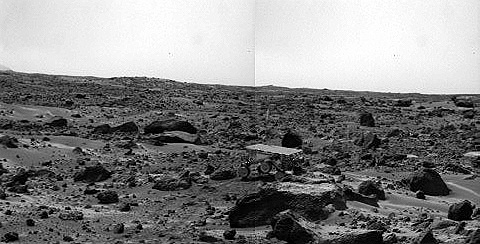

Sojourner’s Farthest Journey – Right Eye

Noontime on Sol 75 (September 18). The rover’s middle right wheel is raised above the surface. Sojourner is over 12 m from the lander, a mission record. The image was taken by the Imager for Mars Pathfinder (IMP).

This image and PIA01582 (left eye) make up a stereo pair.

Mars Pathfinder is the second in NASA’s Discovery program of low-cost spacecraft with highly focused science goals. The Jet Propulsion Laboratory, Pasadena, CA, developed and manages the Mars Pathfinder mission for NASA’s Office of Space Science, Washington, D.C. JPL is an operating division of the California Institute of Technology (Caltech). The Imager for Mars Pathfinder (IMP) was developed by the University of Arizona Lunar and Planetary Laboratory under contract to JPL. Peter Smith is the Principal Investigator.

Photojournal note: Sojourner spent 83 days of a planned seven-day mission exploring the Martian terrain, acquiring images, and taking chemical, atmospheric and other measurements. The final data transmission received from Pathfinder was at 10:23 UTC on September 27, 1997. Although mission managers tried to restore full communications during the following five months, the successful mission was terminated on March 10, 1998.

Credit: NASA/JPL